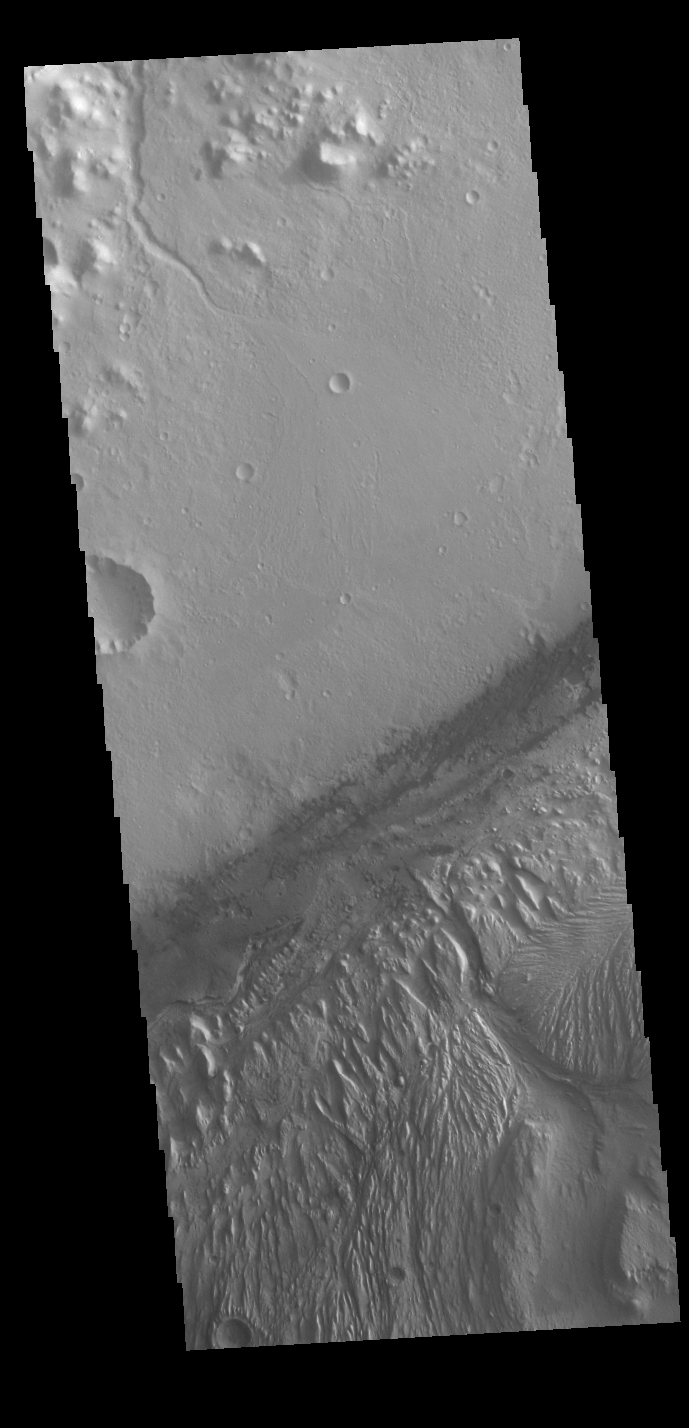

Gale Crater

Today’s VIS image shows a cross section of Gale Crater, including part of the large layered deposit on the crater floor. This deposit has been heavily eroded. The Curiosity Rover is located in Gale Crater. Gale crater is 150km (90 miles) in diameter.

Credit: NASA/JPL-Caltech/ASU